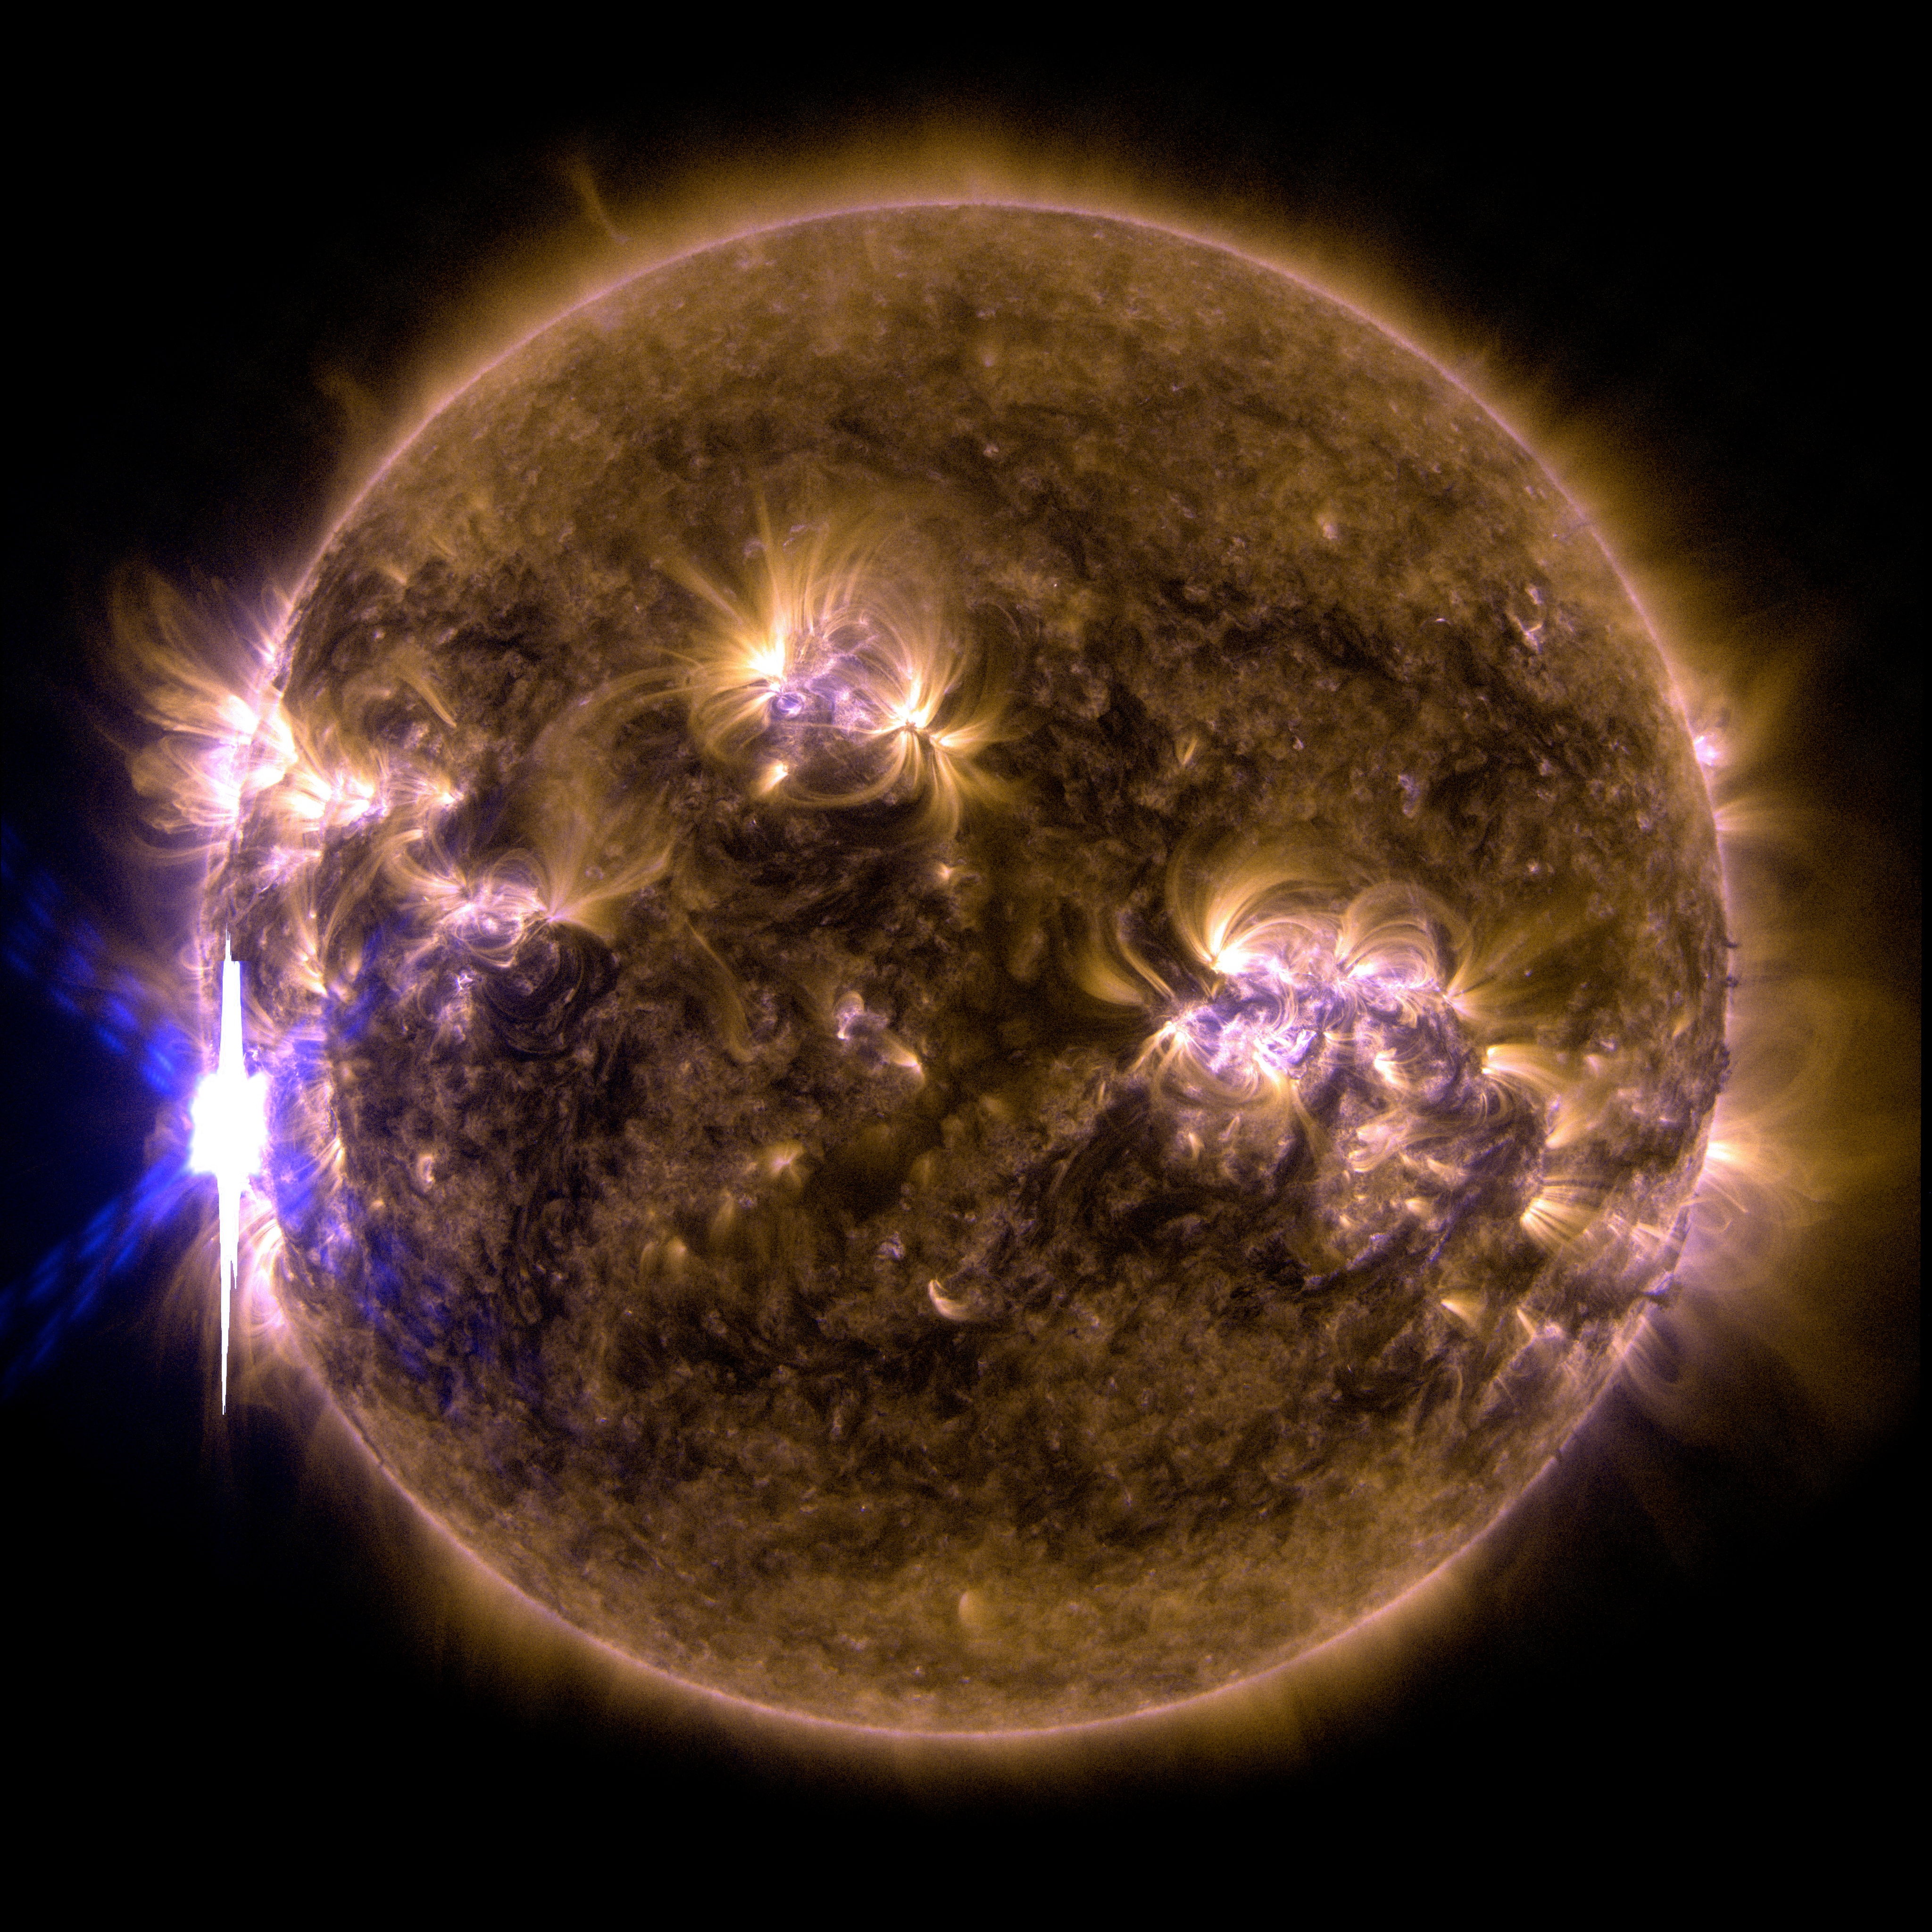

NASA's SDO Shows Images of Significant Solar Flare

Caption: An X-class solar flare erupted on the left side of the sun on the evening of Feb. 24, 2014. This composite image, captured at 7:59 p.m. EST, shows the sun in X-ray light with wavelengths of both 131 and 171 angstroms. More info: The sun emitted a significant solar flare, peaking at 7:49 p.m. EST on Feb. 24, 2014. NASA's Solar Dynamics Observatory, which keeps a constant watch on the sun, captured images of the event. Solar flares are powerful bursts of radiation, appearing as giant flashes of light in the SDO images. Harmful radiation from a flare cannot pass through Earth's atmosphere to physically affect humans on the ground, however -- when intense enough -- they can disturb the atmosphere in the layer where GPS and communications signals travel. This flare is classified as an X4.9-class flare. X-class denotes the most intense flares, while the number provides more information about its strength. An X2 is twice as intense as an X1, an X3 is three times as intense, etc.

Credit: NASA/SDO